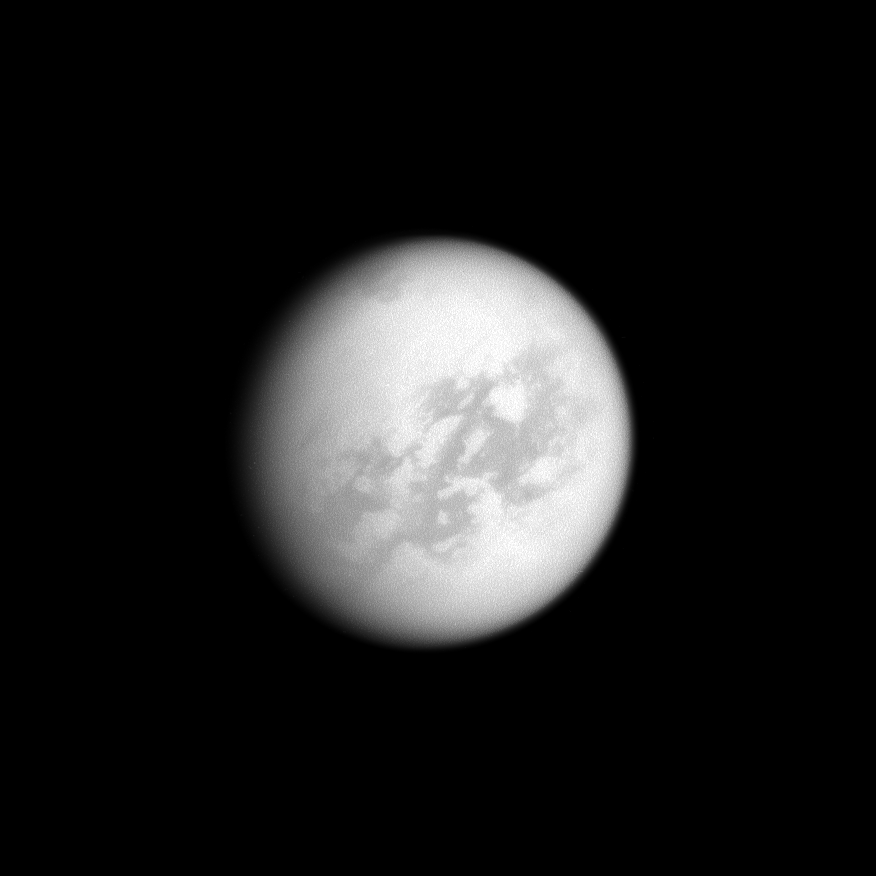

A Wafer of Titan

Almost the entire disk of Titan is illuminated by the sun in this low-phase image of Saturn’s largest moon. With the sun behind the Cassini spacecraft, the camera can clearly see the dark Senkyo region and the bright area south of the equator called Tsegihi.

This view looks toward the Saturn-facing side of Titan. North on Titan (5150 kilometers, or 3200 miles across) is up and rotated 34 degrees to the left. The image was taken with the Cassini spacecraft narrow-angle camera on Jan. 30, 2009 using a spectral filter sensitive to wavelengths of near-infrared light centered at 938 nanometers. The view was acquired at a distance of approximately 2.3 million kilometers (1.4 million miles) from Titan and at a Sun-Titan-spacecraft, or phase, angle of 26 degrees. Image scale is 14 kilometers (9 miles) per pixel.

The Cassini-Huygens mission is a cooperative project of NASA, the European Space Agency and the Italian Space Agency. The Jet Propulsion Laboratory, a division of the California Institute of Technology in Pasadena, manages the mission for NASA’s Science Mission Directorate, Washington, D.C. The Cassini orbiter and its two onboard cameras were designed, developed and assembled at JPL. The imaging operations center is based at the Space Science Institute in Boulder, Colo.>

Credit: NASA/JPL/Space Science Institute